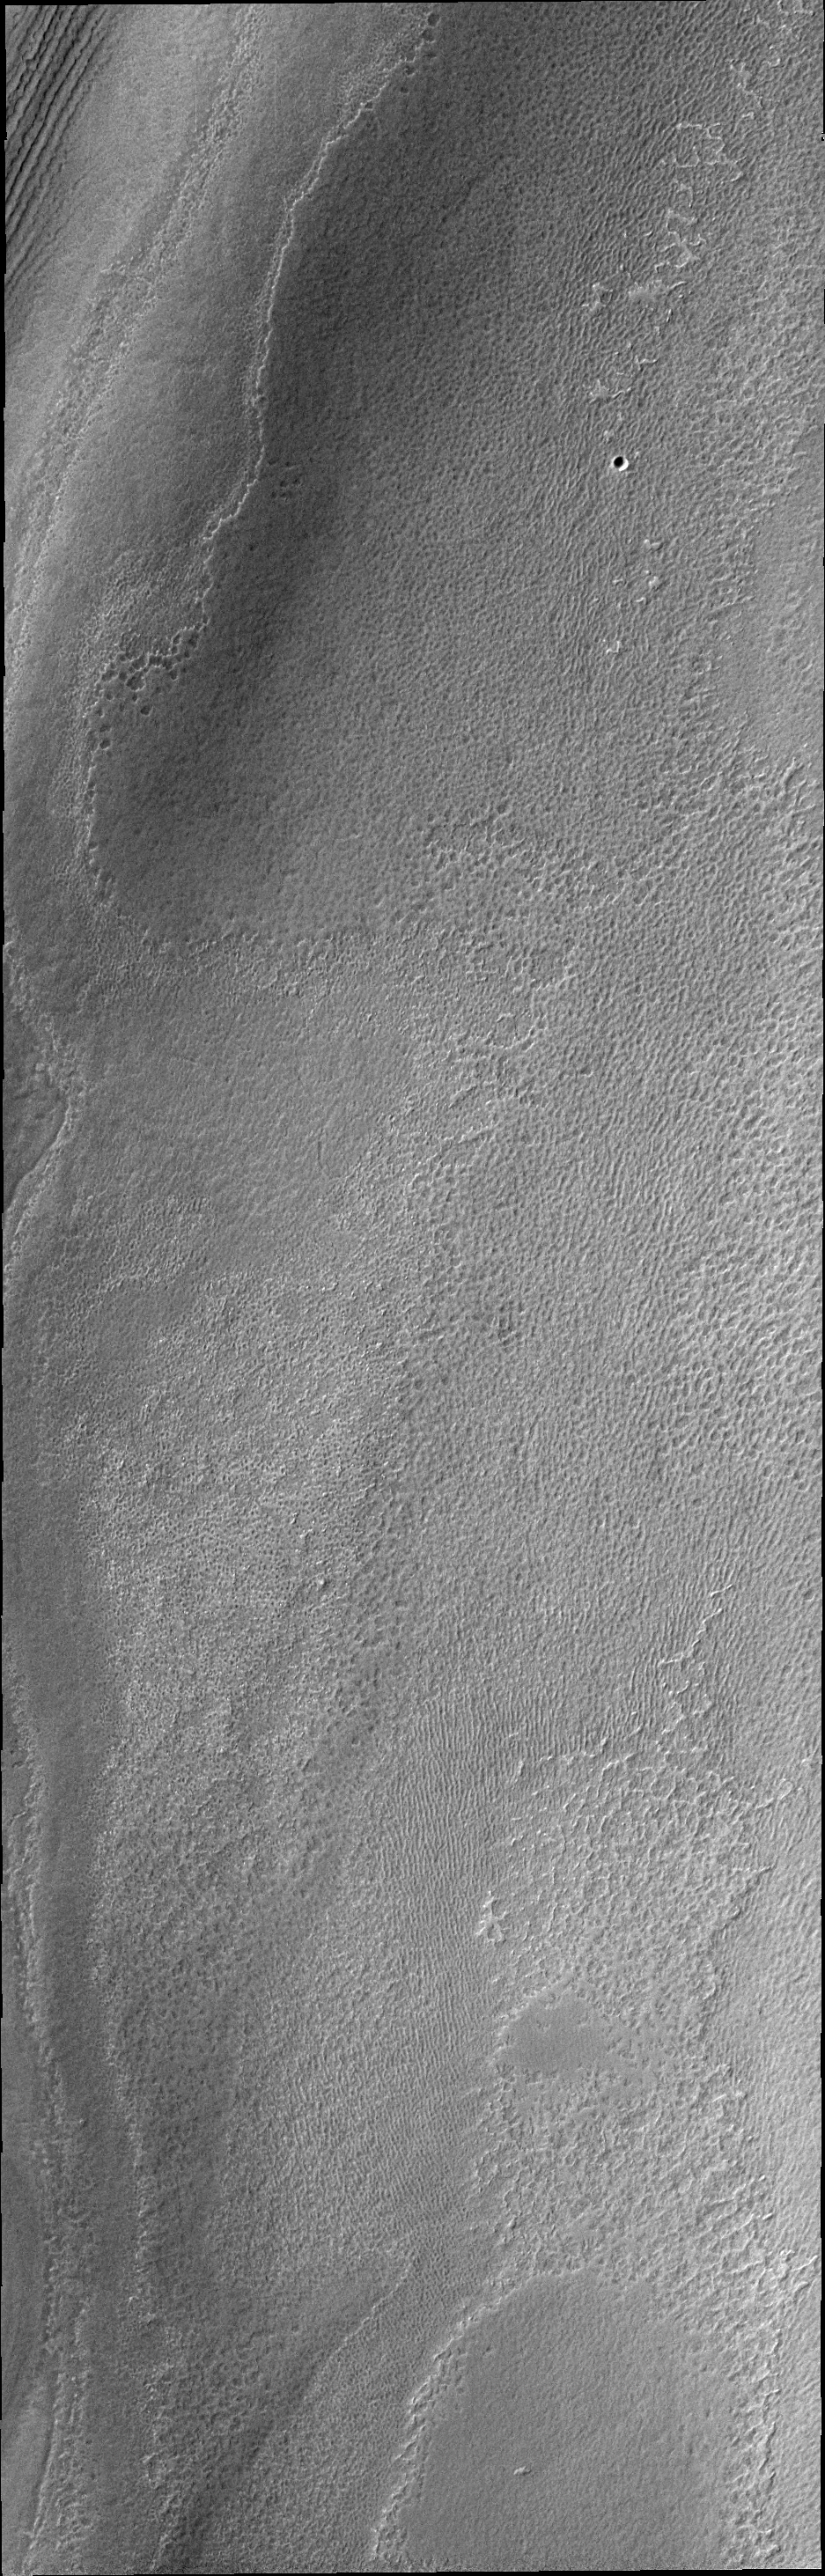

THEMIS ART #88

The south polar ice develops many different surface textures during the summer time. This texture is reminiscent of a sponge.

Image information: VIS instrument. Latitude -85.6N, Longitude 211.7E. 17 meter/pixel resolution.

Please see the THEMIS Data Citation Note for details on crediting THEMIS images.

Note: this THEMIS visual image has not been radiometrically nor geometrically calibrated for this preliminary release. An empirical correction has been performed to remove instrumental effects. A linear shift has been applied in the cross-track and down-track direction to approximate spacecraft and planetary motion. Fully calibrated and geometrically projected images will be released through the Planetary Data System in accordance with Project policies at a later time.

NASA’s Jet Propulsion Laboratory manages the 2001 Mars Odyssey mission for NASA’s Office of Space Science, Washington, D.C. The Thermal Emission Imaging System (THEMIS) was developed by Arizona State University, Tempe, in collaboration with Raytheon Santa Barbara Remote Sensing. The THEMIS investigation is led by Dr. Philip Christensen at Arizona State University. Lockheed Martin Astronautics, Denver, is the prime contractor for the Odyssey project, and developed and built the orbiter. Mission operations are conducted jointly from Lockheed Martin and from JPL, a division of the California Institute of Technology in Pasadena.

Credit: NASA/JPL/ASU